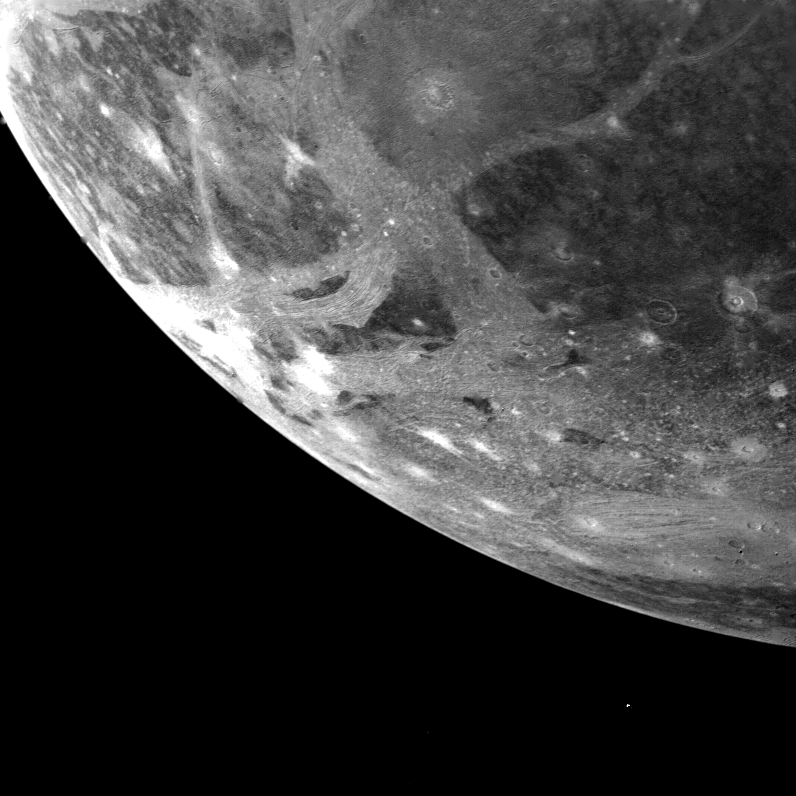

Ganymede

This picture of Ganymede, Jupiter’s largest satellite, was taken by Voyager 1 on the afternoon of March 5, 1979 from a range of 253,000 kilometers (151,800 miles). The picture is centered at 66 south latitude and 3 longitude and shows the south western limb region of Ganymede. The smallest features visible are about 2.5 kilometers (1.5 miles) across. The surface shows numerous impact craters, many of which have extensive bright ray systems. Light bands traversing the surface contain alternating bright and dark lines which probably represent deformation of the icy central material. JPL manages and controls the Voyager Project for NASA’s Office of Space Science.

Credit: NASA/JPL